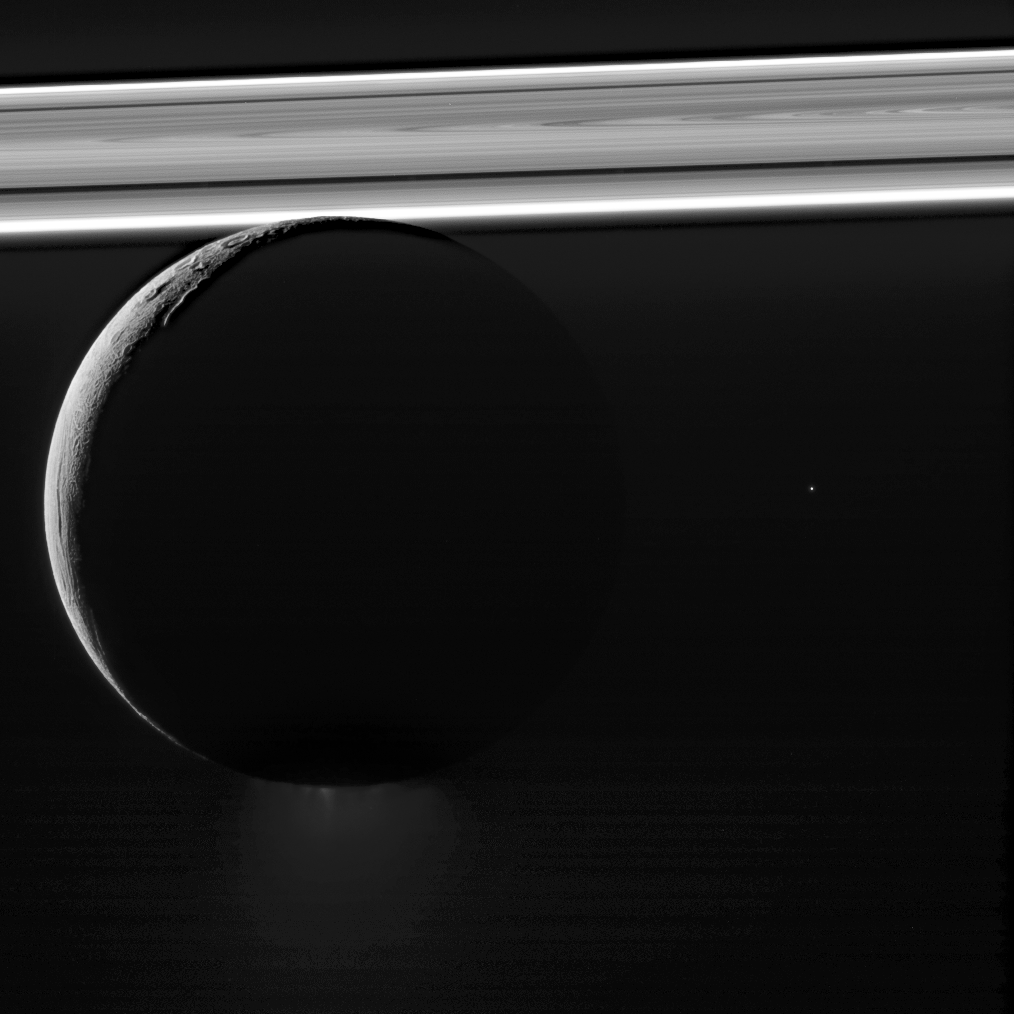

All Aglow

Saturn’s moon Enceladus drifts before the rings, which glow brightly in the sunlight. Beneath its icy exterior shell, Enceladus hides a global ocean of liquid water. Just visible at the moon’s south pole (at bottom here) is the plume of water ice particles and other material that constantly spews from that ocean via fractures in the ice. The bright speck to the right of Enceladus is a distant star.

This image was taken in visible light with the Cassini spacecraft narrow-angle camera on Nov. 6, 2011, at a distance of approximately 90,000 miles (145,000 kilometers) from Enceladus.

The Cassini spacecraft ended its mission on Sept. 15, 2017.

The Cassini mission is a cooperative project of NASA, ESA (the European Space Agency) and the Italian Space Agency. The Jet Propulsion Laboratory, a division of Caltech in Pasadena, manages the mission for NASA’s Science Mission Directorate, Washington. The Cassini orbiter and its two onboard cameras were designed, developed and assembled at JPL. The imaging operations center is based at the Space Science Institute in Boulder, Colorado.

Credit: NASA/JPL-Caltech/Space Science Institute